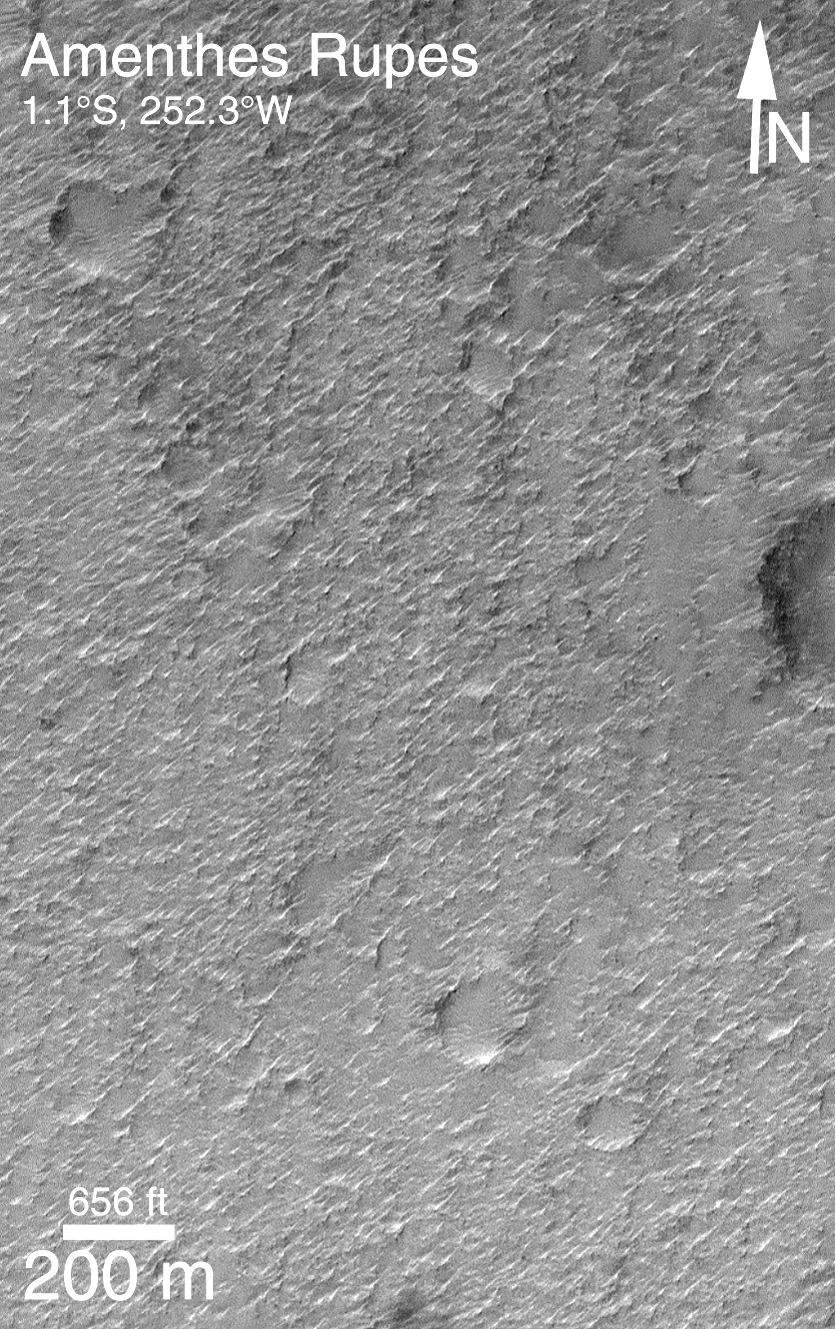

MOC Providing Clues For Future Landing Site Selection

One of the original objectives of the Mars Orbiter Camera (MOC) when it was proposed to NASA in 1985 was to take pictures that would be used to assess future spacecraft landing sites. Images obtained by the Mars Global Surveyor (MGS) MOC since March 1999 provide the highest resolution views (1.5 to 4.5 meters (5-15 ft) per pixel) of the planet ever seen. Over the past several months, MOC science personnel have been examining these new data to develop a general view of what Mars is like at the meter-scale within the general latitude and elevation range that will be accessible to the Mars Surveyor 2001 lander. (i.e., about 5°N to 15°S latitude and lower than 2.5 km (1.6 mi) elevation).

Because MOC images only cover a tiny fraction of one percent of the surface of Mars, we have been seeking general correlations that exist between what is seen in a MOC high-resolution image and what can be seen in the lower-resolution Viking and Mariner 9 images taken in 1972 and 1976-1980.

The most important results thus far are illustrated in the four pictures above. Nearly 70% of the terrain examined follows two very simple, but unexpected “rules” — (1) If the terrain appears rugged at the hundreds of meters to kilometers scale in a Viking or Mariner image, then it will appear smooth at the meter-scale in a MOC image. (2) If the terrain appears to be smooth in the Viking or Mariner image, it will be rough in the meter-scale MOC image.

The image pair above illustrates the second “rule.” Areas that appear to be smooth in the Viking and Mariner images–as in MOC2-138a (left)–tend to look quite rough at the meter scale in MOC images like MOC2-138b (right). The rough texture in this particular case was probably cause by wind erosion.

The Viking image shown here is illuminated from the upper right, while the MOC image is illuminated from the upper left. The MOC image was taken in April 1999, while the Viking image was obtained in the late 1970s. More details about this work are provided in an extended abstract (in Acrobat® PDF format) by M.C. Malin, K. S. Edgett, and T. J. Parker, “Characterization of terrain in the Mars Surveyor 2001 landing site latitude and elevation region using Mapping Phase Mars Global Surveyor MOC images,” presented at the Second Mars Surveyor Landing Site Workshop, held June 22-23, 1999, in Buffalo, New York.

Malin Space Science Systems and the California Institute of Technology built the MOC using spare hardware from the Mars Observer mission. MSSS operates the camera from its facilities in San Diego, CA. The Jet Propulsion Laboratory’s Mars Surveyor Operations Project operates the Mars Global Surveyor spacecraft with its industrial partner, Lockheed Martin Astronautics, from facilities in Pasadena, CA and Denver, CO.

Credit: NASA/JPL/MSSS